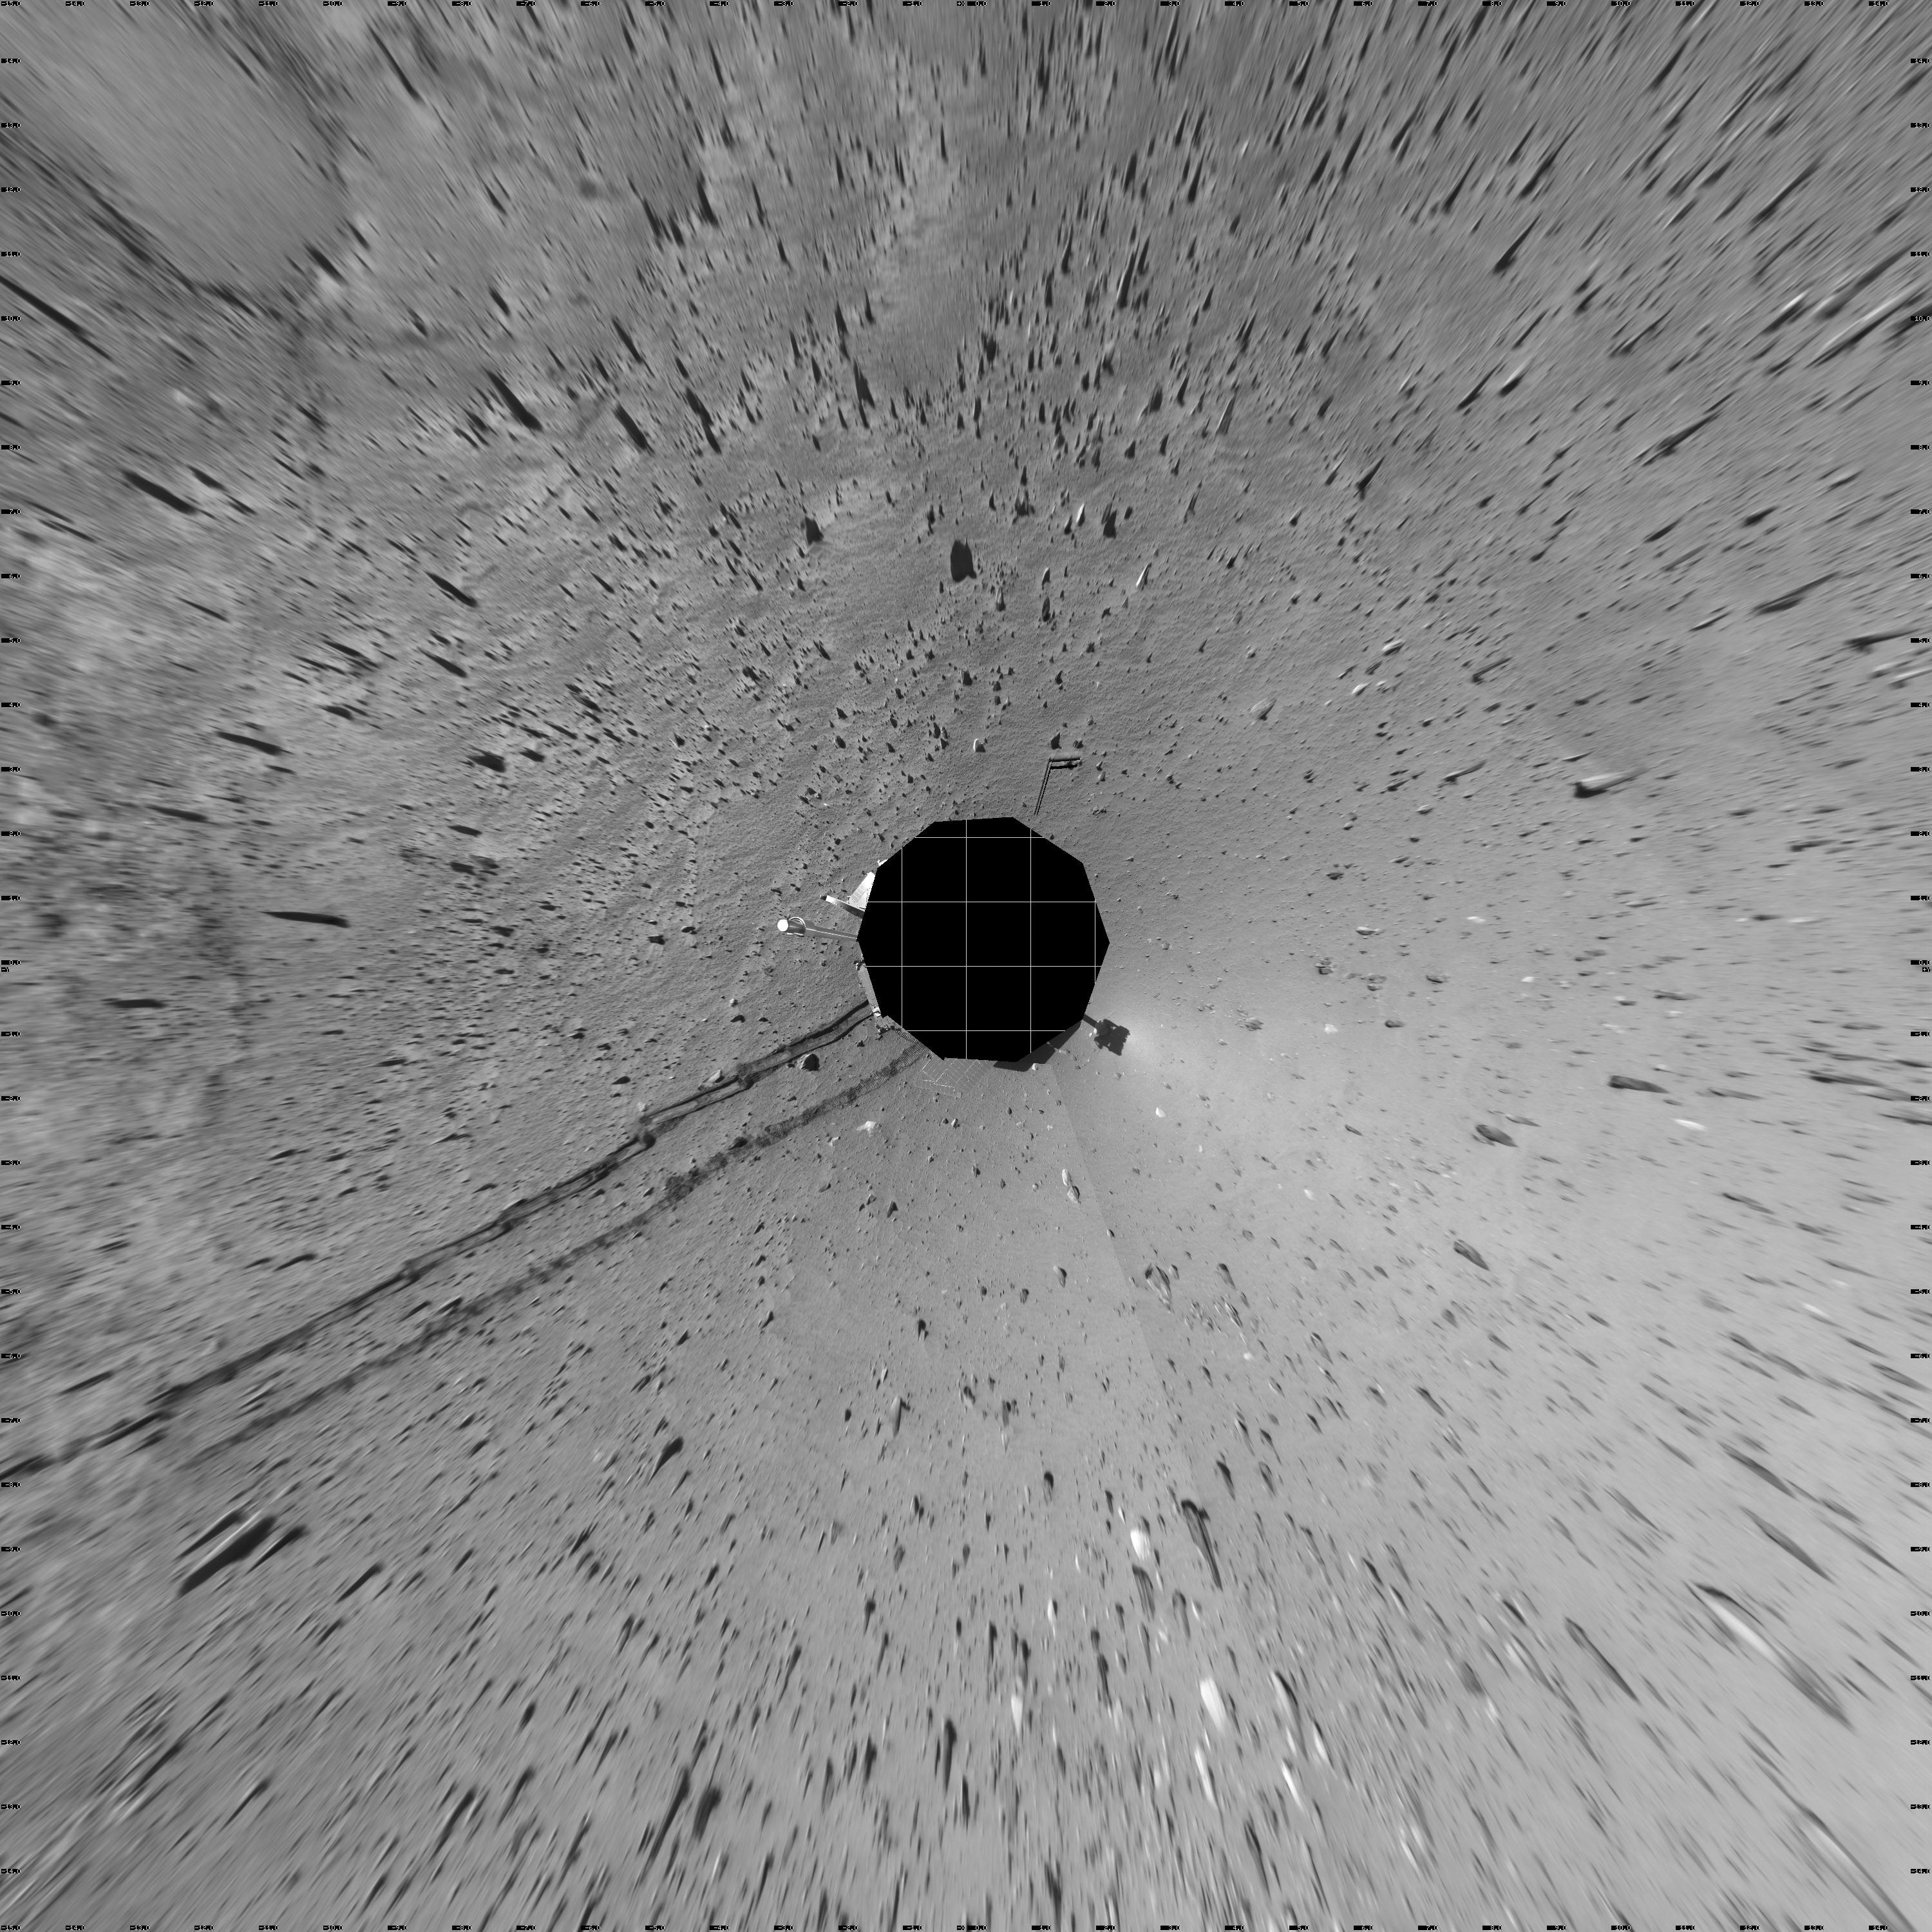

Track of Right-Wheel Drag (Vertical)

This 360-degree panorama combines several frames taken by the navigation camera on NASA’s Mars Exploration Rover Spirit during the rover’s 313th martian day (Nov. 19, 2004). The site, labeled Spirit site 93, is in the “Columbia Hills” inside Gusev Crater. The rover tracks point westward. Spirit had driven eastward, in reverse and dragging its right front wheel, for about 30 meters (100 feet) on the day the picture was taken. Driving backwards while dragging that wheel is a precautionary strategy to extend the usefulness of the wheel for when it is most needed, because it has developed more friction than the other wheels. The right-hand track in this look backwards shows how the dragging disturbed the soil. This view is presented in a vertical projection with geometric seam correction.

Credit: NASA/JPL